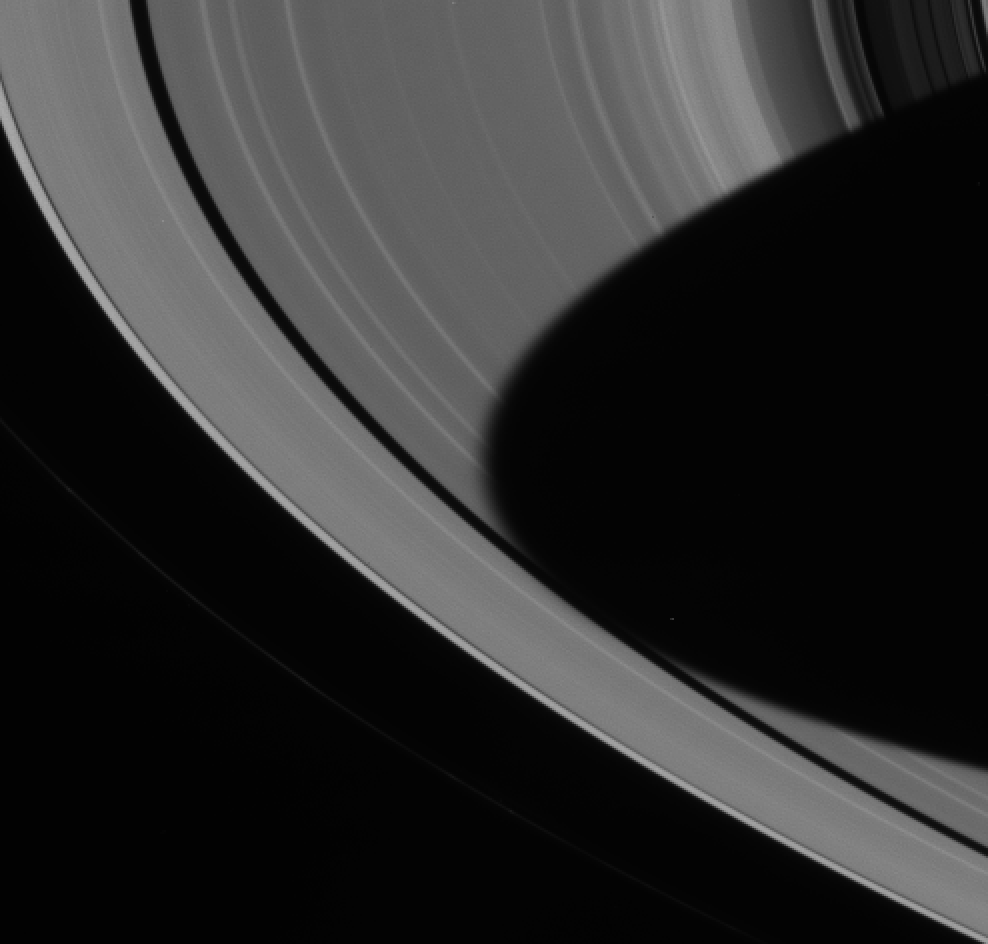

Light and Shadow

The dark shadow of Saturn’s southern hemisphere spreads across the planet’s rings all the way to the Encke gap. Close inspection of the shadow’s left-most extension reveals the penumbra, the blurry region in which ring features are only partially illuminated. A viewer within the penumbra would see the Sun partially eclipsed by Saturn.

The image was taken with the Cassini spacecraft narrow angle camera on June 21, 2004, from a distance of 6.3 million kilometers (3.9 million miles) from Saturn through a filter sensitive to visible green light. The image scale is 37 kilometers (23 miles) per pixel.

The Cassini-Huygens mission is a cooperative project of NASA, the European Space Agency and the Italian Space Agency. The Jet Propulsion Laboratory, a division of the California Institute of Technology in Pasadena, manages the Cassini-Huygens mission for NASA’s Office of Space Science, Washington, D.C. The Cassini orbiter and its two onboard cameras, were designed, developed and assembled at JPL. The imaging team is based at the Space Science Institute, Boulder, Colo.

Credit: NASA/JPL/Space Science Institute